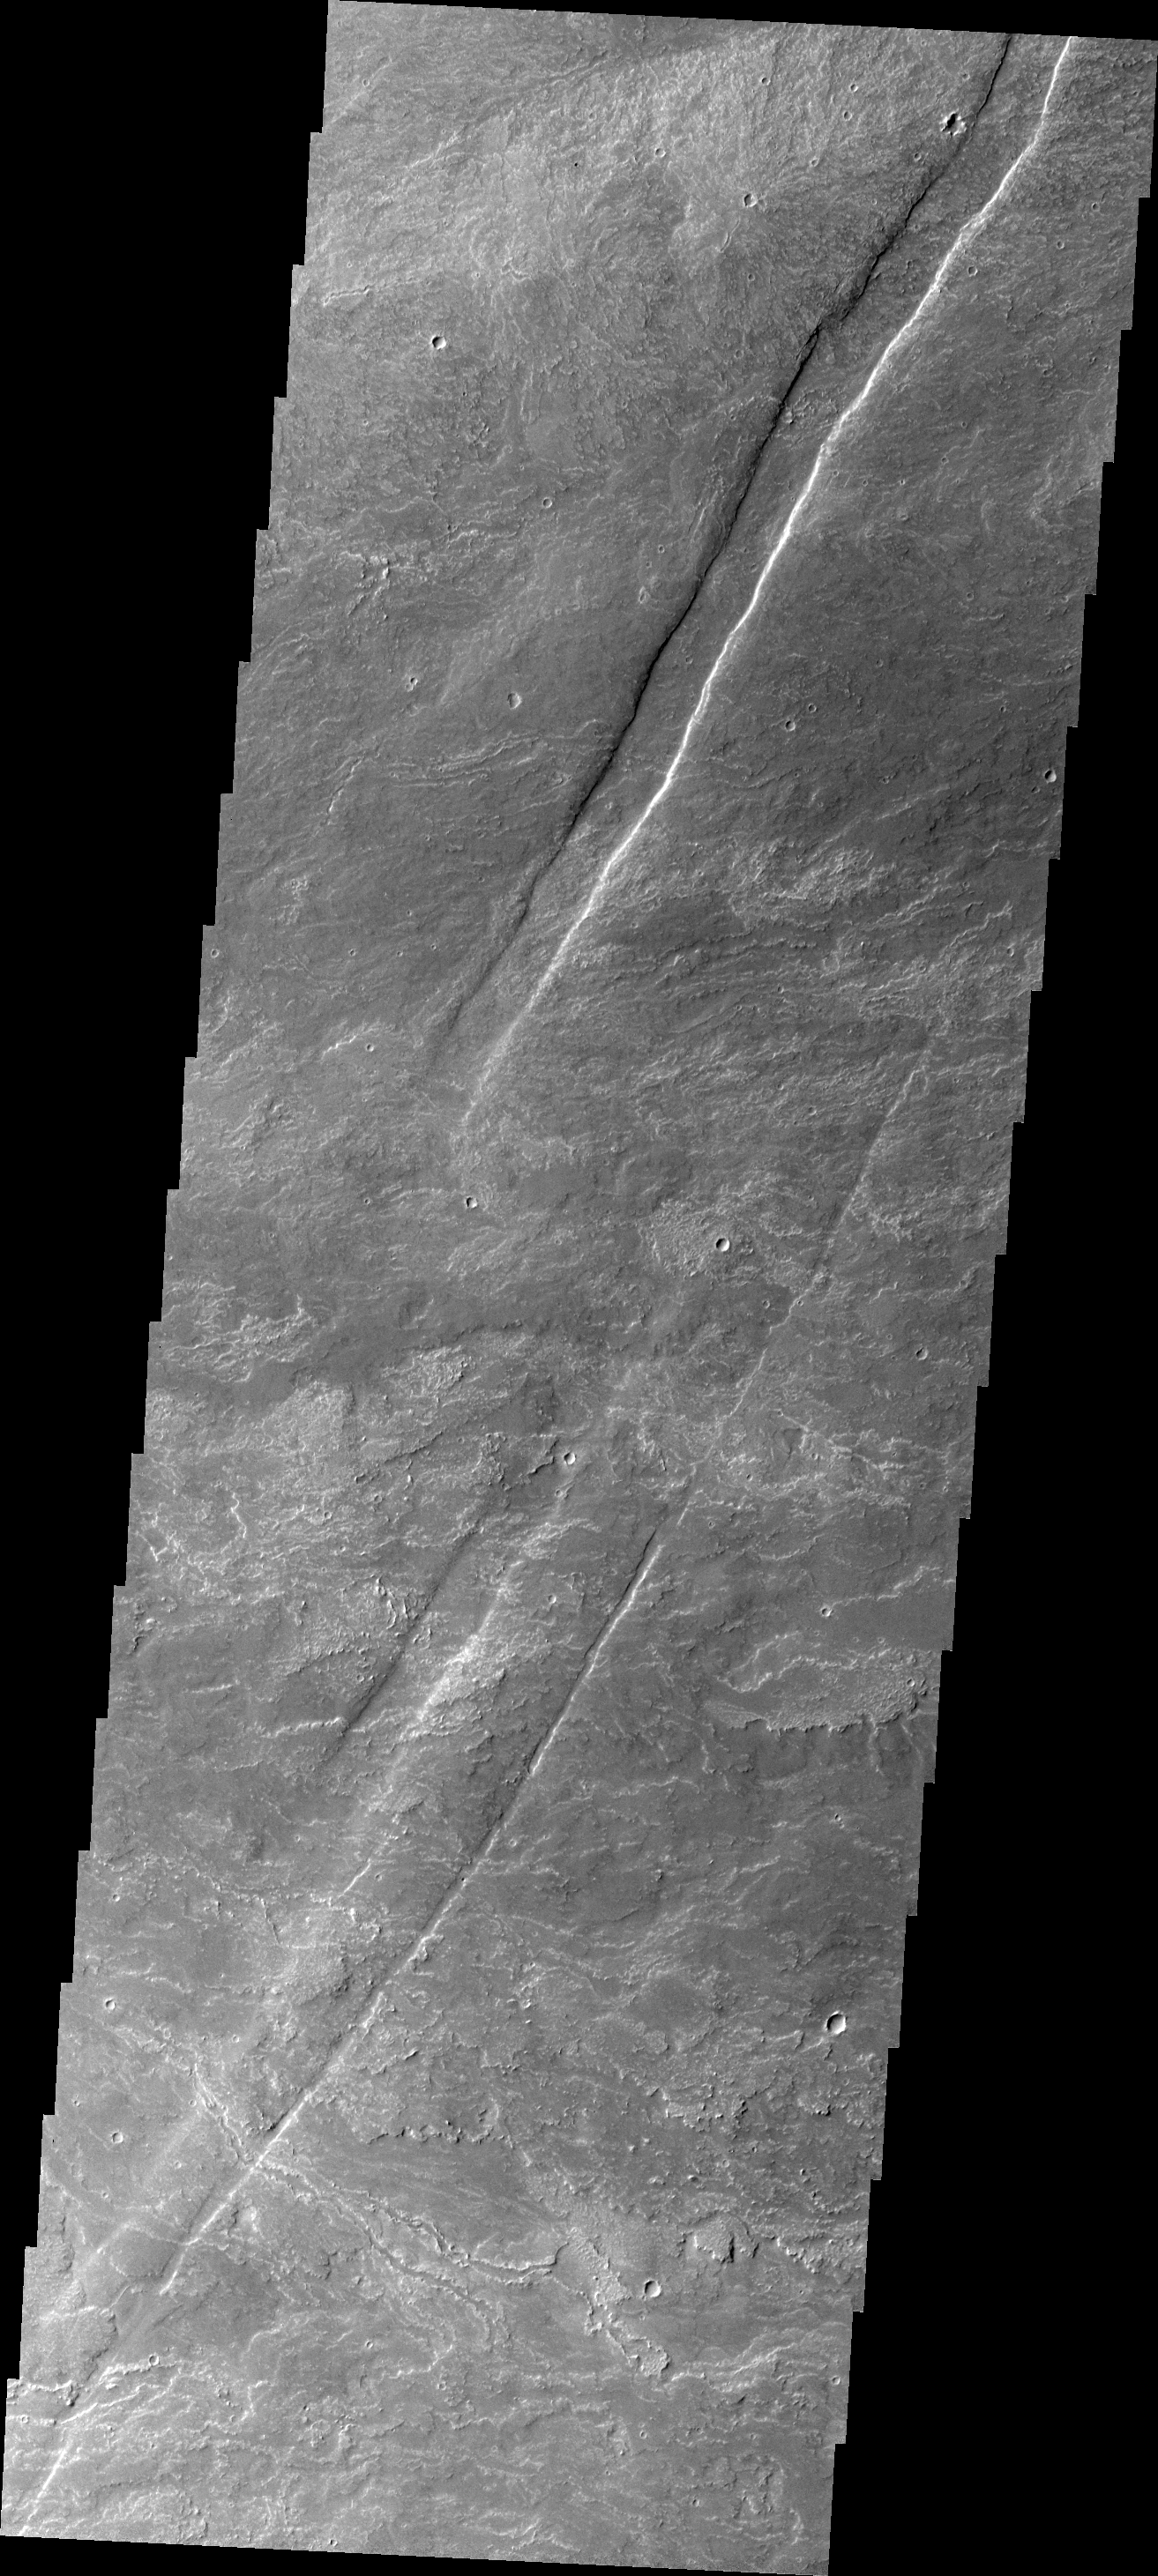

Oti Fossae

Oti Fossae are paired fractures with a downdropped block [called graben] located on the eastern flank of Arsia Mons. In some cases the graben are covered by lava flows younger than the formation of the graben themselves.

Credit: NASA/JPL/ASU